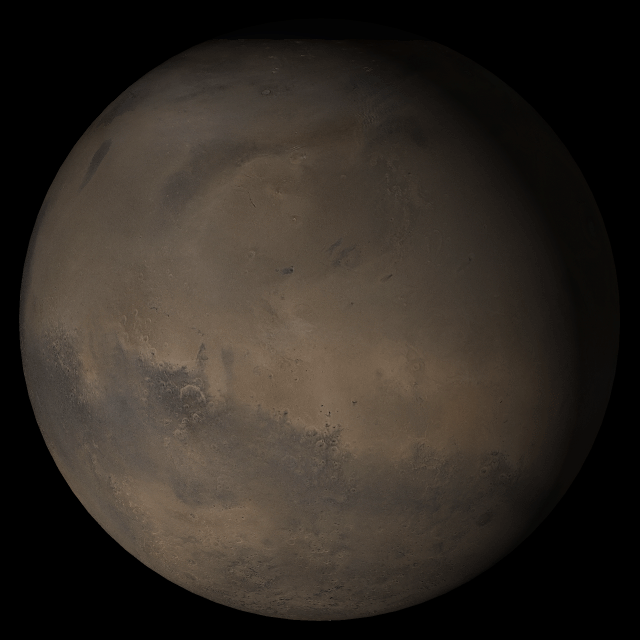

Mars at Ls 306°: Elysium/Mare Cimmerium

25 October 2005
This picture is a composite of Mars Global Surveyor (MGS) Mars Orbiter Camera (MOC) daily global images acquired at Ls 306° during a previous Mars year. This month, Mars looks similar, as Ls 306° occurred in mid-October 2005. The picture shows the Elysium/Mare Cimmerium face of Mars. Over the course of the month, additional faces of Mars as it appears at this time of year are being posted for MOC Picture of the Day. Ls, solar longitude, is a measure of the time of year on Mars. Mars travels 360° around the Sun in 1 Mars year. The year begins at Ls 0°, the start of northern spring and southern autumn.

Season: Northern Winter/Southern Summer

Credit: NASA/JPL/Malin Space Science Systems